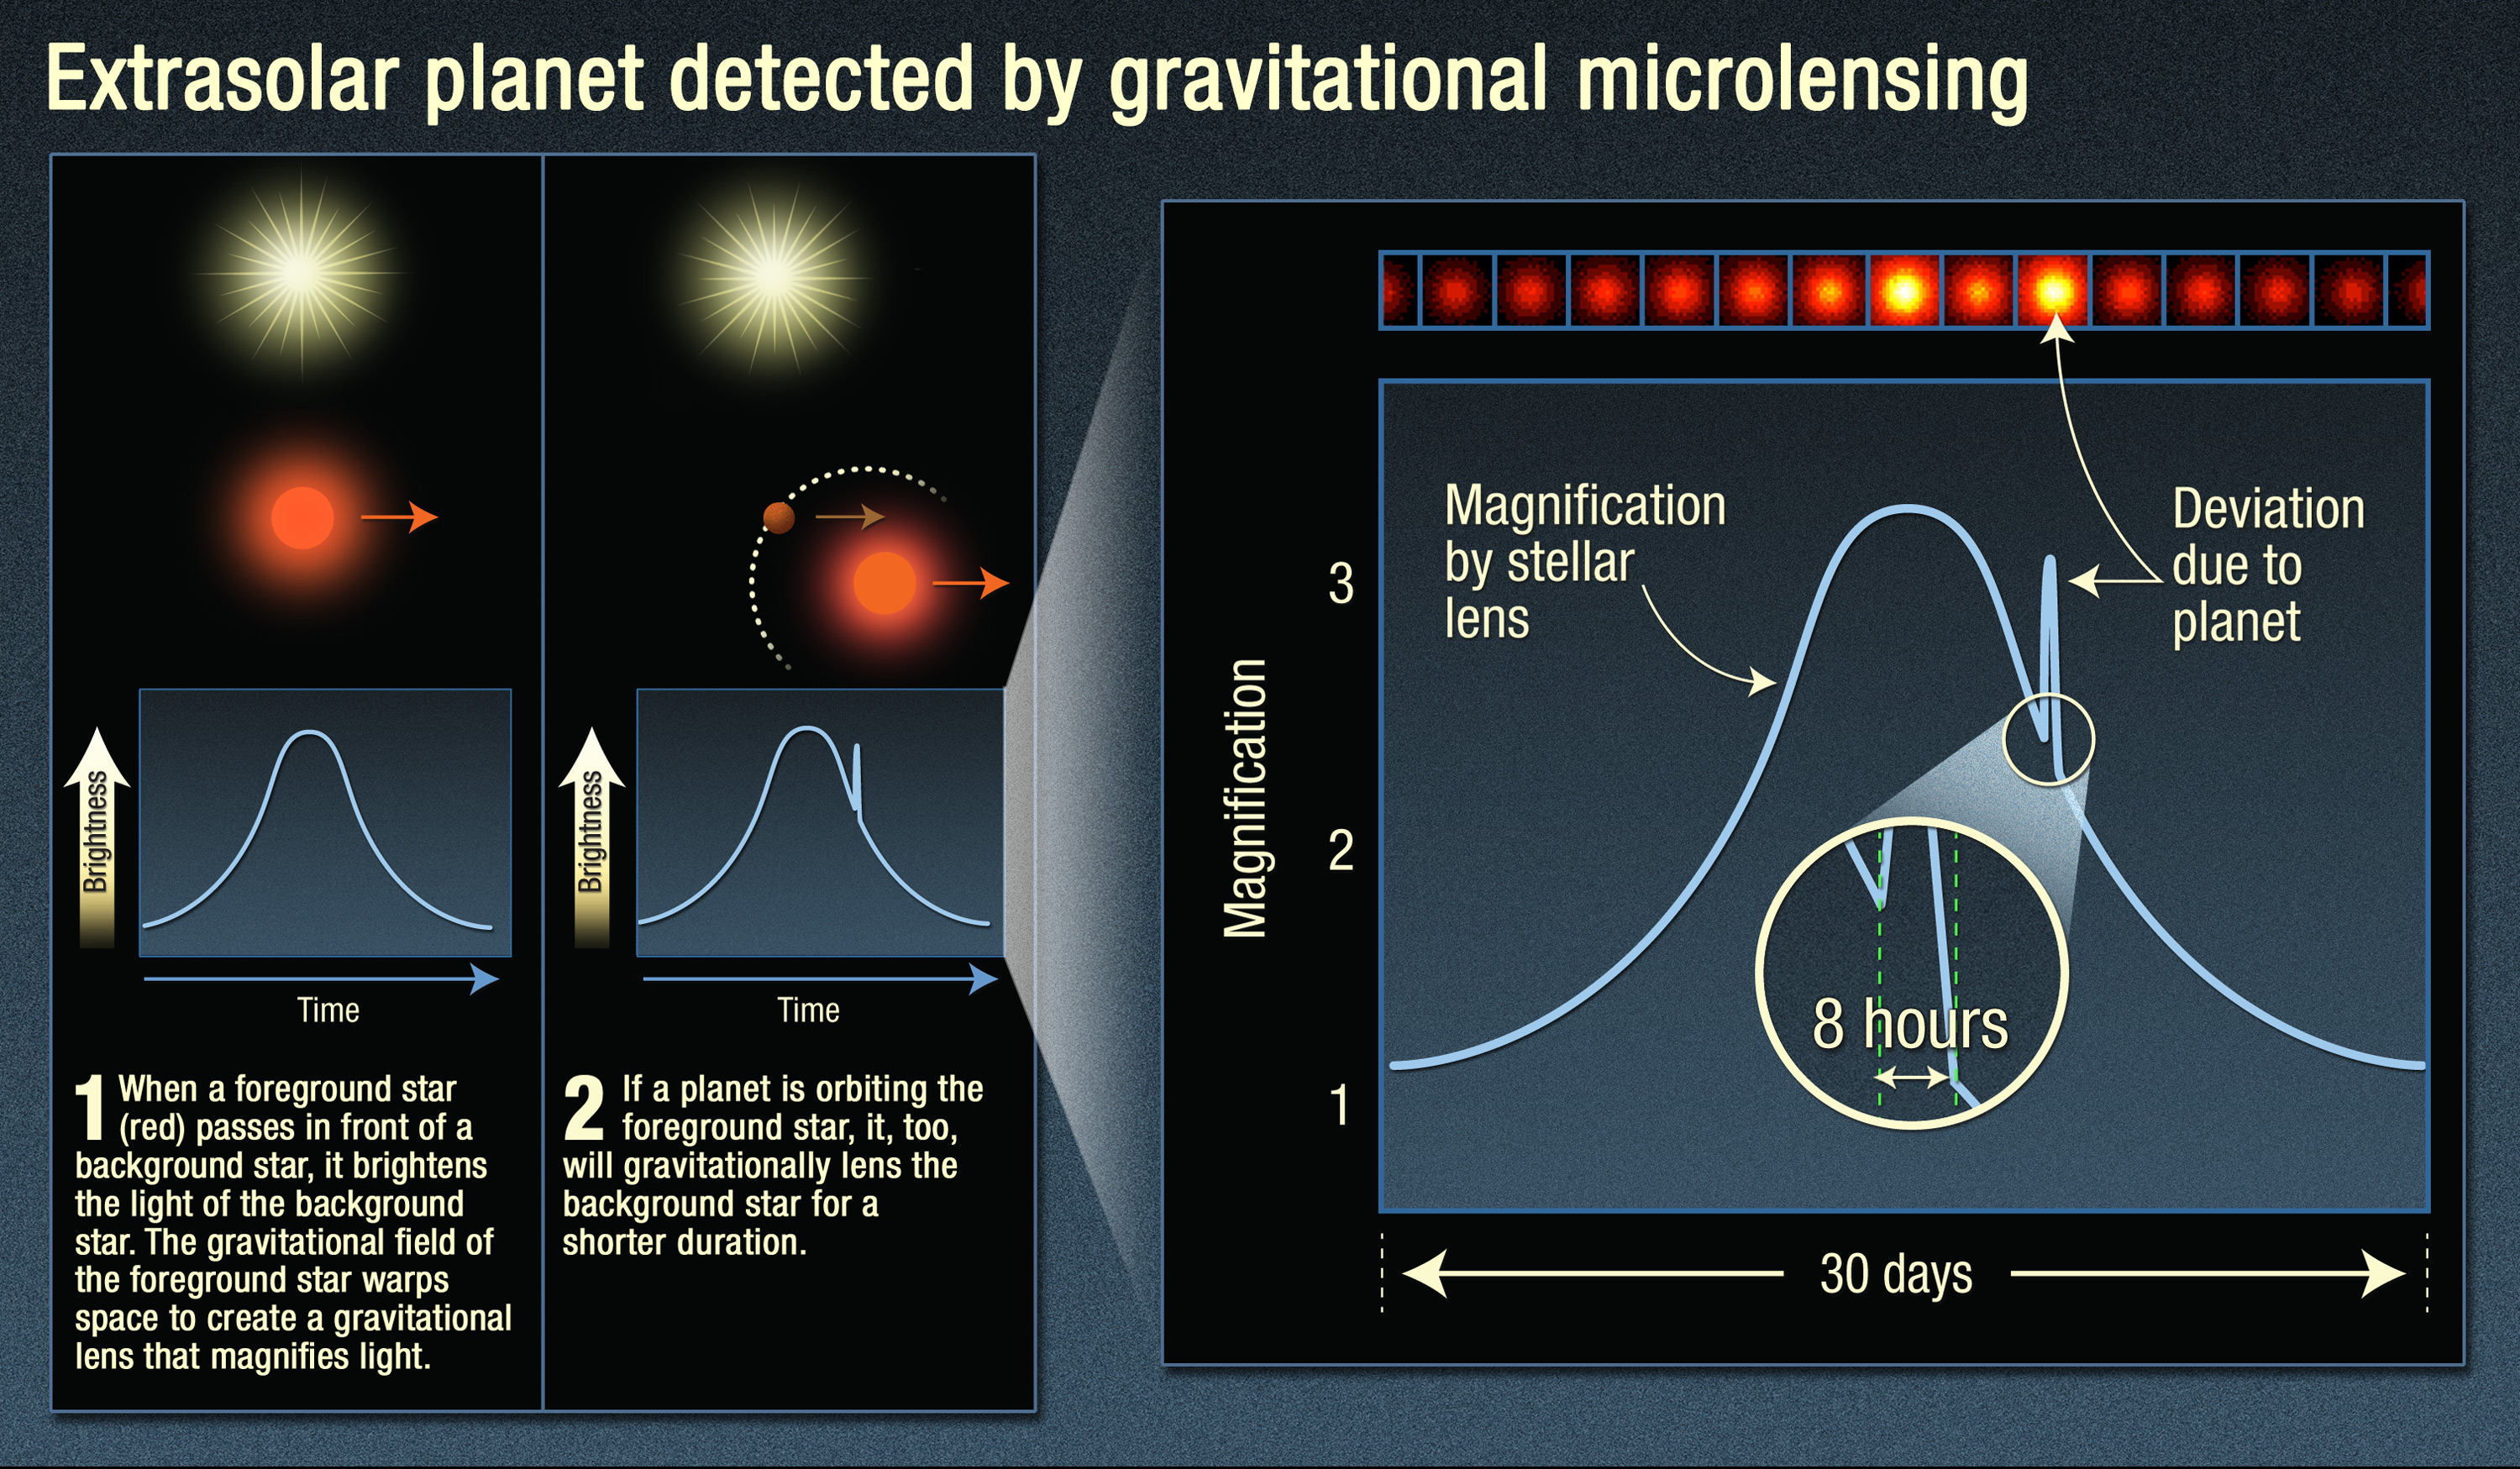

Extrasolar Planet Detected by Gravitational Microlensing

Credit: Illustration: NASA, ESA, and A. Feild (STScI)